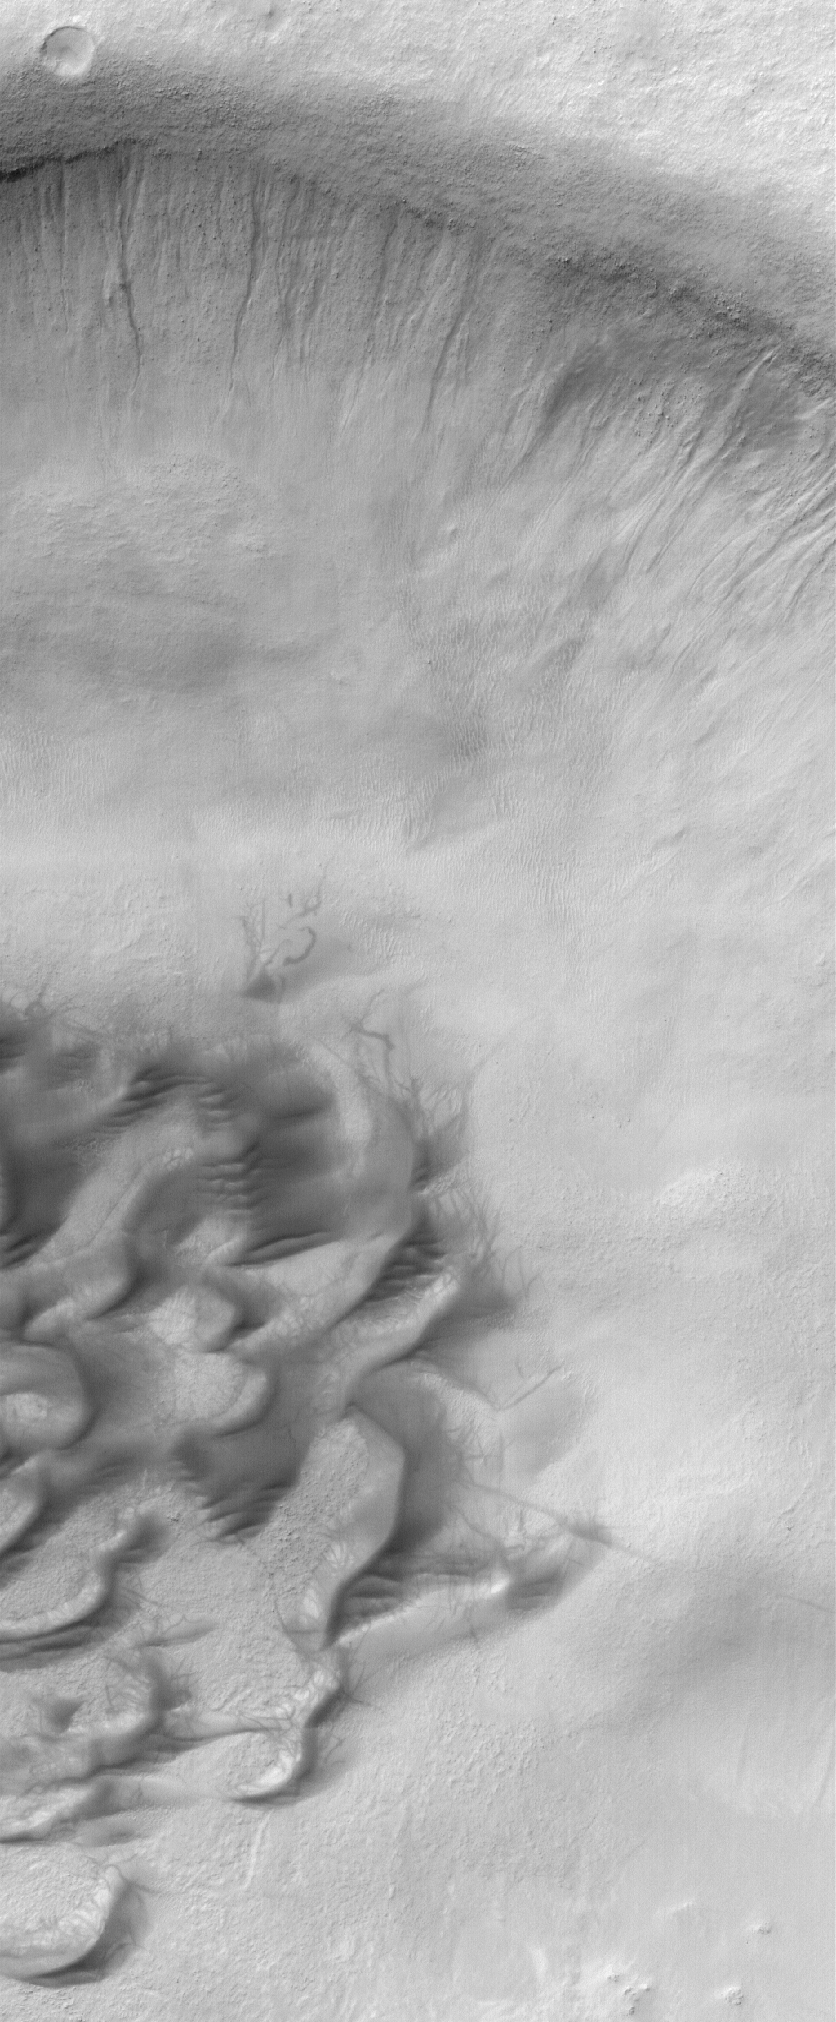

Green Gullies

18 June 2006
This Mars Global Surveyor (MGS) Mars Orbiter Camera (MOC) image shows a series of small gullies on the north wall of a crater within the much larger Green Crater in Noachis Terra, Mars. The gullies might have formed by seepage and runoff of ground water; others have suggested that melting snow or ice might create such gullies. The crater floor exhibits a field of sand dunes and some wispy, dark streaks left by passing dust devils.

Location near: 53.0°S, 8.0°W
Image width: ~3 km (~1.9 mi)
Illumination from: upper left
Season: Southern Autumn

Credit: NASA/JPL/Malin Space Science Systems